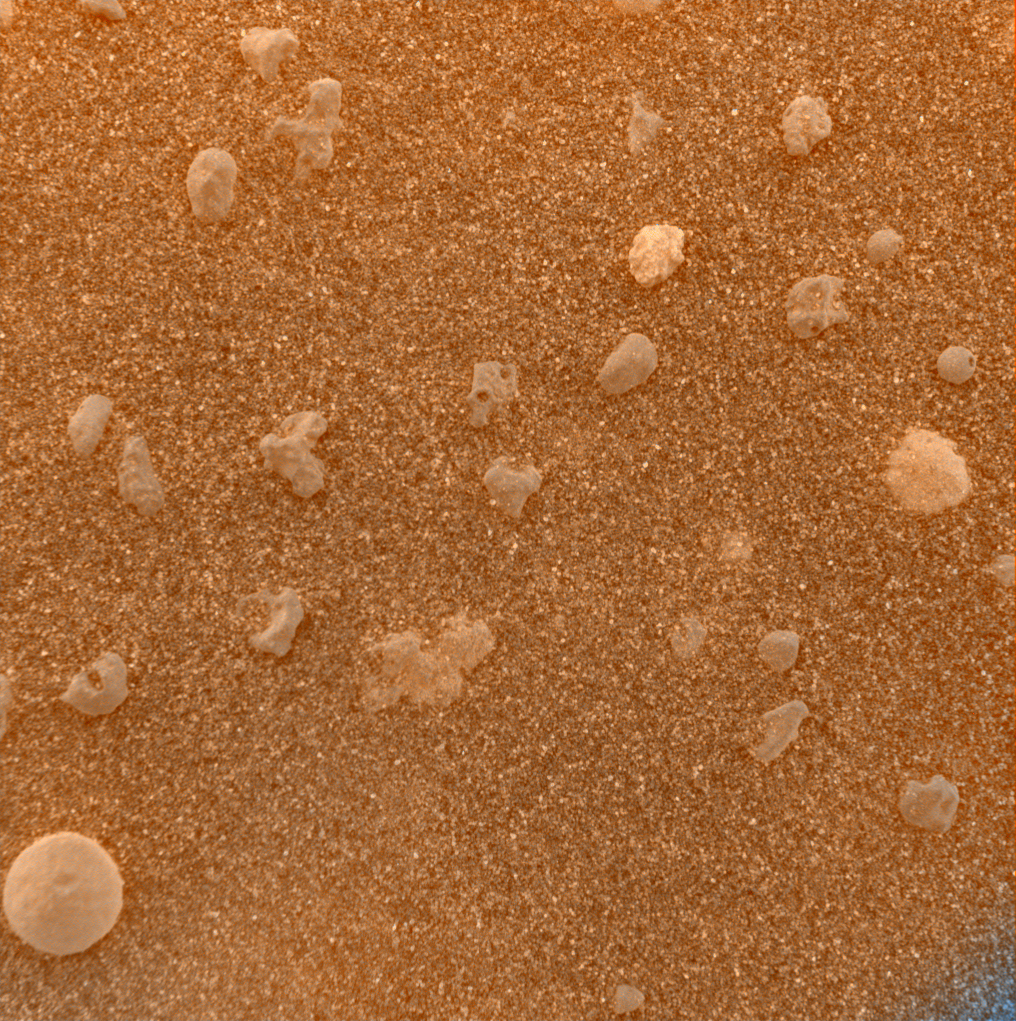

Mars Under the Microscope (color)

This magnified look at the martian soil near the Mars Exploration Rover Opportunity’s landing site, Meridiani Planum, shows coarse grains sprinkled over a fine layer of sand. The image was captured by the rover’s microscopic imager on the 10th day, or sol, of its mission and roughly approximates the color a human eye would see. Scientists are intrigued by the spherical rocks, which can be formed by a variety of geologic processes, including cooling of molten lava droplets and accretion of concentric layers of material around a particle or “seed.”

The examined patch of soil is 3 centimeters (1.2 inches) across. The circular grain in the lower left corner is approximately 3 millimeters (.12 inches) across, or about the size of a sunflower seed.

This color composite was obtained by merging images acquired with the orange-tinted dust cover in both its open and closed positions. The blue tint at the lower right corner is a tag used by scientists to indicate that the dust cover is closed.

Credit: NASA/JPL/US Geological Survey